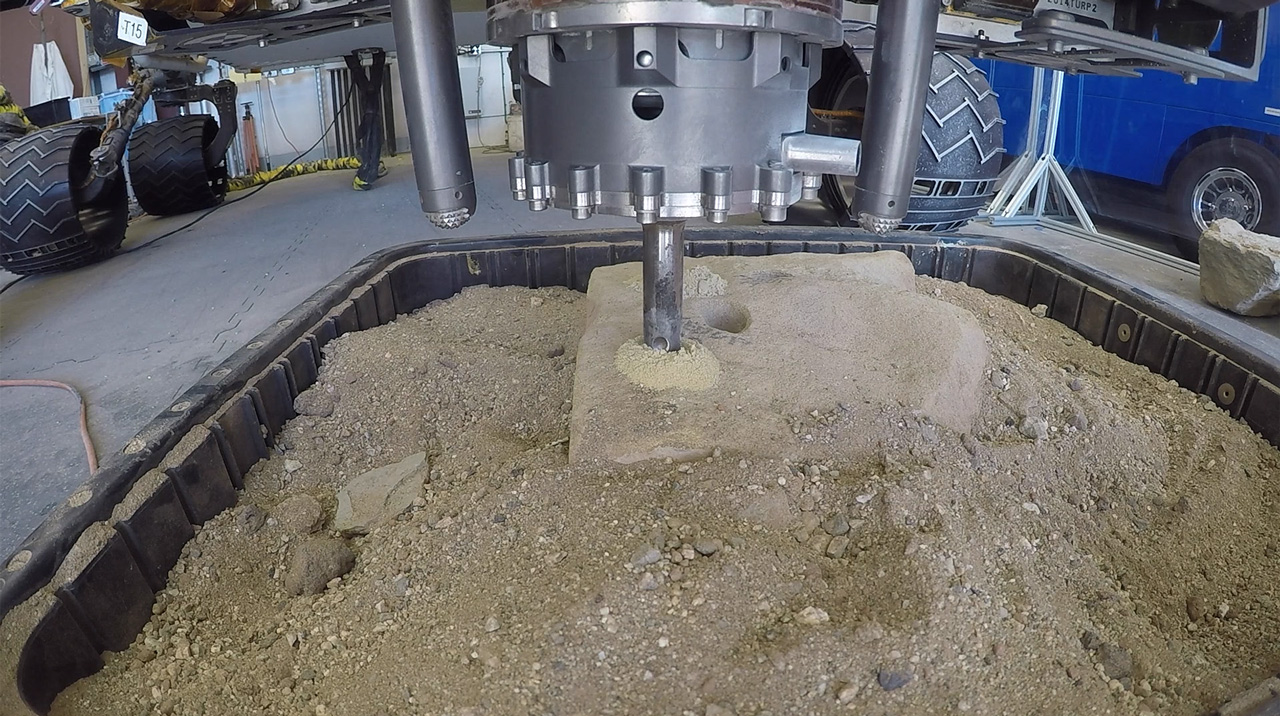

Percussive Drill Test at JPL

This video clip shows a test of a new percussive drilling technique at NASA’s Jet Propulsion Laboratory in Pasadena, California. On May 19, NASA’s Curiosity rover is scheduled to test percussive drilling on Mars for the first time since December 2016.

The video clip was shot on March 28, 2018. It has been sped up by 50 times.

Curiosity’s drill was designed to pulverize rock samples into powder, which can then be deposited into two chemistry laboratories carried inside of the rover. Curiosity’s science team is eager to have the rover using percussive drilling again; it will approach a clay-enriched area later this year that could shed new light on the history of water in Gale Crater.

Credit: NASA/JPL-Caltech